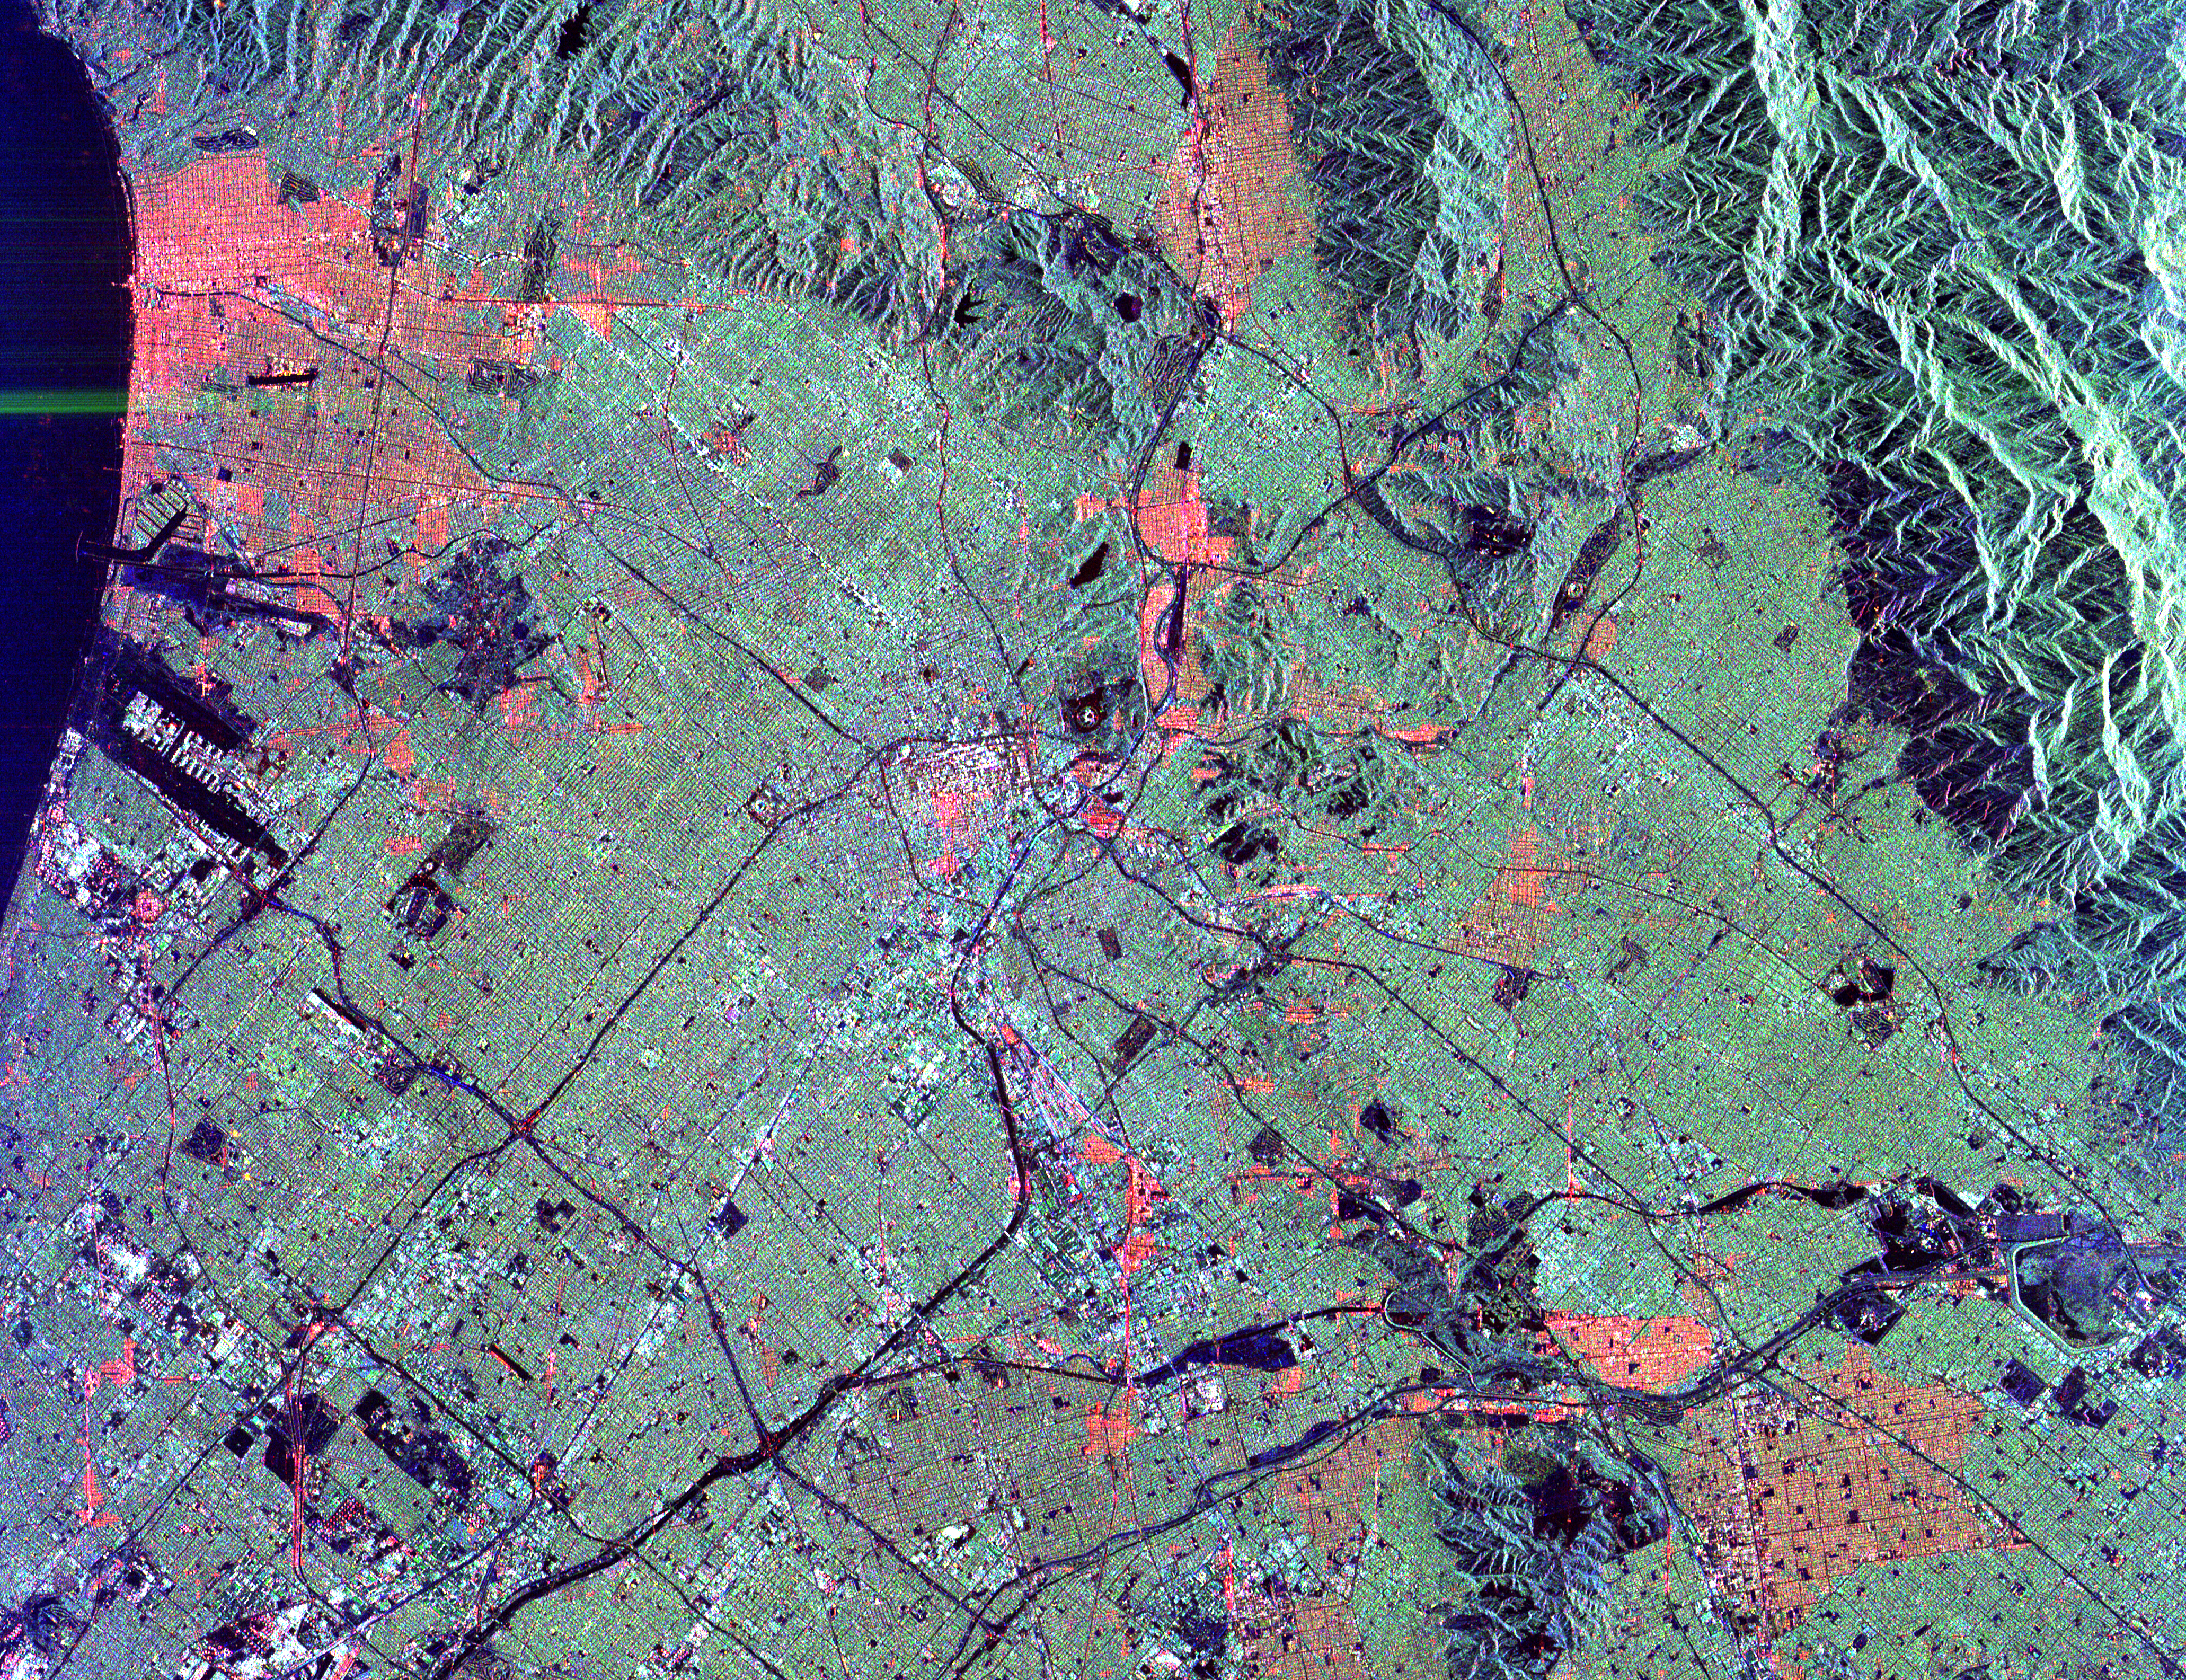

Space Radar Image of Los Angeles, California

This radar image shows the massive urbanization of Los Angeles, California. The image extends from the Santa Monica Bay at the left to the San Gabriel Mountains at the right. Downtown Los Angeles is in the center of the image. The runways of the Los Angeles International Airport appear as black strips at the left center of the image. The waterways of Marina del Rey are seen just above the airport. The San Gabriel Mountains and the city of Pasadena are at the right center of the image. Black areas on the mountains on the right are fire scars from the 1993 Altadena fire. The Rose Bowl is shown as a small circle near the right center. The complex freeway system is visible as dark lines throughout the image. Some city areas, such as Santa Monica in the upper left, appear red due to the alignment of streets and buildings to the incoming radar beam.

The image was acquired by the Spaceborne Imaging Radar-C/X-band Synthetic Aperture Radar (SIR-C/X-SAR) onboard the space shuttle Endeavour on October 3, 1994. SIR-C/X-SAR, a joint mission of the German, Italian and the United States space agencies, is part of NASA’s Mission to Planet Earth. This image is centered at 34.04 degrees North latitude and 118.2 degrees West longitude with North pointing toward the upper right. The area shown measures 40 kilometers by 50 kilometers (25 miles by 31 miles).

Credit: NASA/JPL